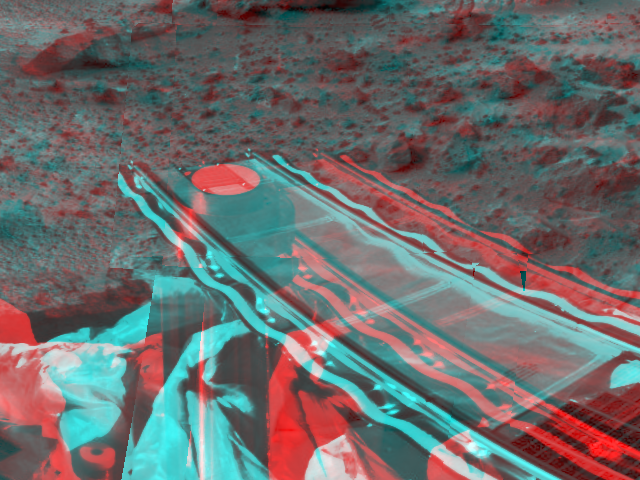

Forward Ramp & Low-gain Antenna in 3-D

Mars Pathfinder’s forward rover ramp can be seen successfully unfurled in this image, taken in stereo by the Imager for Mars Pathfinder (IMP) on Sol 3. 3D glasses are necessary to identify surface detail. This ramp was not used for the deployment of the microrover Sojourner, which occurred at the end of Sol 2. When this image was taken, Sojourner was still latched to one of the lander’s petals, waiting for the command sequence that would execute its descent off of the lander’s petal.

The image helped Pathfinder scientists determine whether to deploy the rover using the forward or backward ramps and the nature of the first rover traverse. The metallic object at the lower left of the image is the lander’s low-gain antenna. The square at the end of the ramp is one of the spacecraft’s magnetic targets. Dust that accumulates on the magnetic targets will later be examined by Sojourner’s Alpha Proton X-Ray Spectrometer instrument for chemical analysis.

Mars Pathfinder is the second in NASA’s Discovery program of low-cost spacecraft with highly focused science goals. The Jet Propulsion Laboratory, Pasadena, CA, developed and manages the Mars Pathfinder mission for NASA’s Office of Space Science, Washington, D.C. JPL is an operating division of the California Institute of Technology (Caltech). The Imager for Mars Pathfinder (IMP) was developed by the University of Arizona Lunar and Planetary Laboratory under contract to JPL. Peter Smith is the Principal Investigator.

Click below to see the left and right views individually.

Left
Right
Photojournal note: Sojourner spent 83 days of a planned seven-day mission exploring the Martian terrain, acquiring images, and taking chemical, atmospheric and other measurements. The final data transmission received from Pathfinder was at 10:23 UTC on September 27, 1997. Although mission managers tried to restore full communications during the following five months, the successful mission was terminated on March 10, 1998.

Credit: NASA/JPL